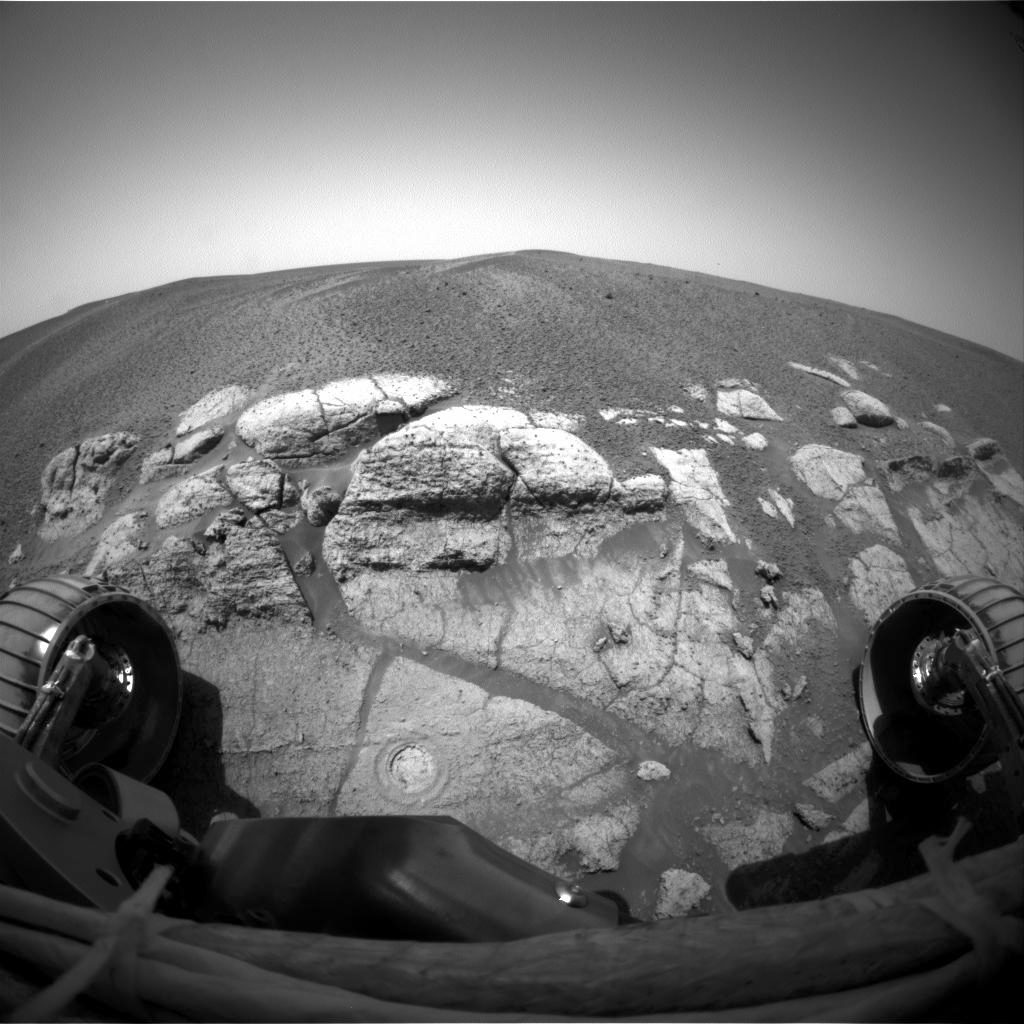

Circular Signs of the Rock Abrasion Tool

This image was taken by Mars Exploration Rover Opportunity’s front hazard-avoidance camera, providing a circular sign of the success of the rover’s first grinding of a rock. The round, shallow hole seen in this image is on a rock dubbed “McKittrick,” located in the “El Capitan” area of the larger outcrop near Opportunity’s landing site.

Opportunity used its rock abrasion tool to grind off a patch of rock 45.5 millimeters (1.8 inches) in diameter during the 30th martian day, or sol, of its mission (Feb. 23, 2004). The grinding exposed fresh rock for close inspection by the rover’s microscopic imager and two spectrometers located on its robotic arm. The Honeybee Robotics team, which designed and operates the rock abrasion tool, determined the depth of the cut at “McKittrick” to be 4.4 millimeters (0.17 inches) deep.

On sol 34 (Feb. 27, 2004), the rover is scheduled to grind into its second target on the “El Capitan” area, a rock dubbed “Guadalupe” in the upper middle part of this image.The rock abrasion tools on both Mars Exploration Rovers were supplied by Honeybee Robotics, New York, N.Y.

Credit: NASA/JPL